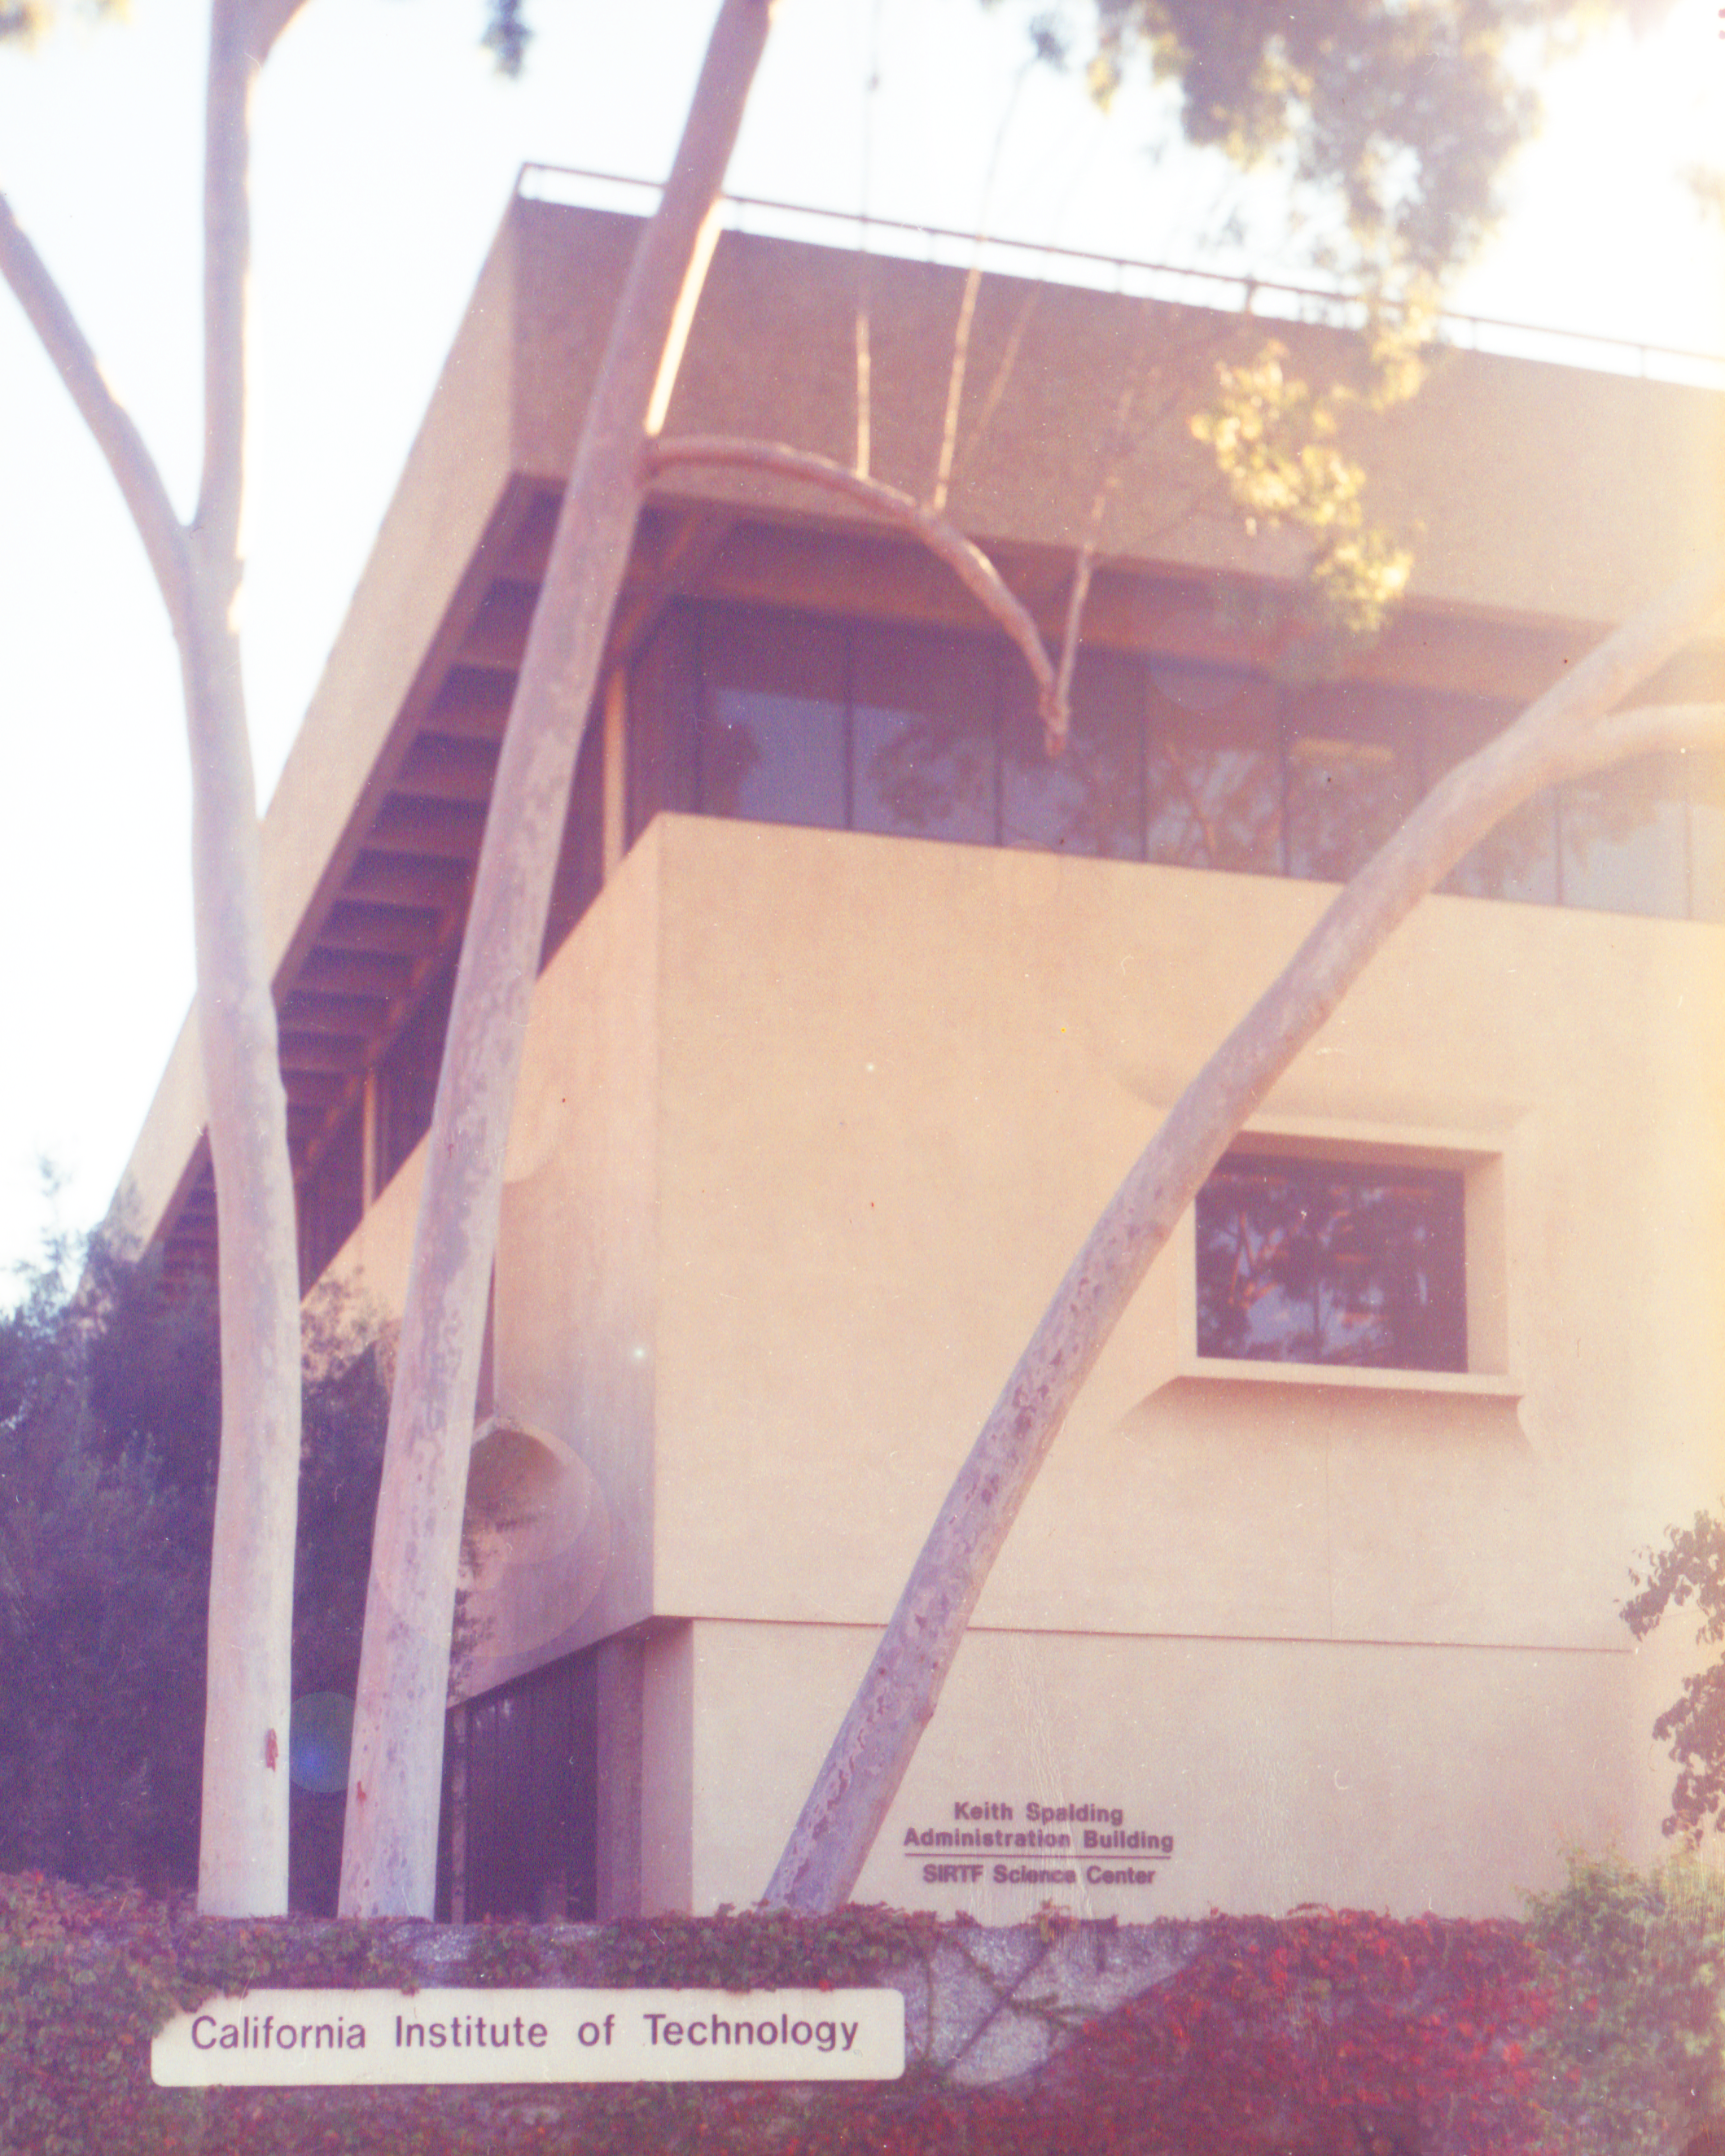

Spitzer Science Center

Credit: NASA/JPL-Caltech/J. Keller (SSC)